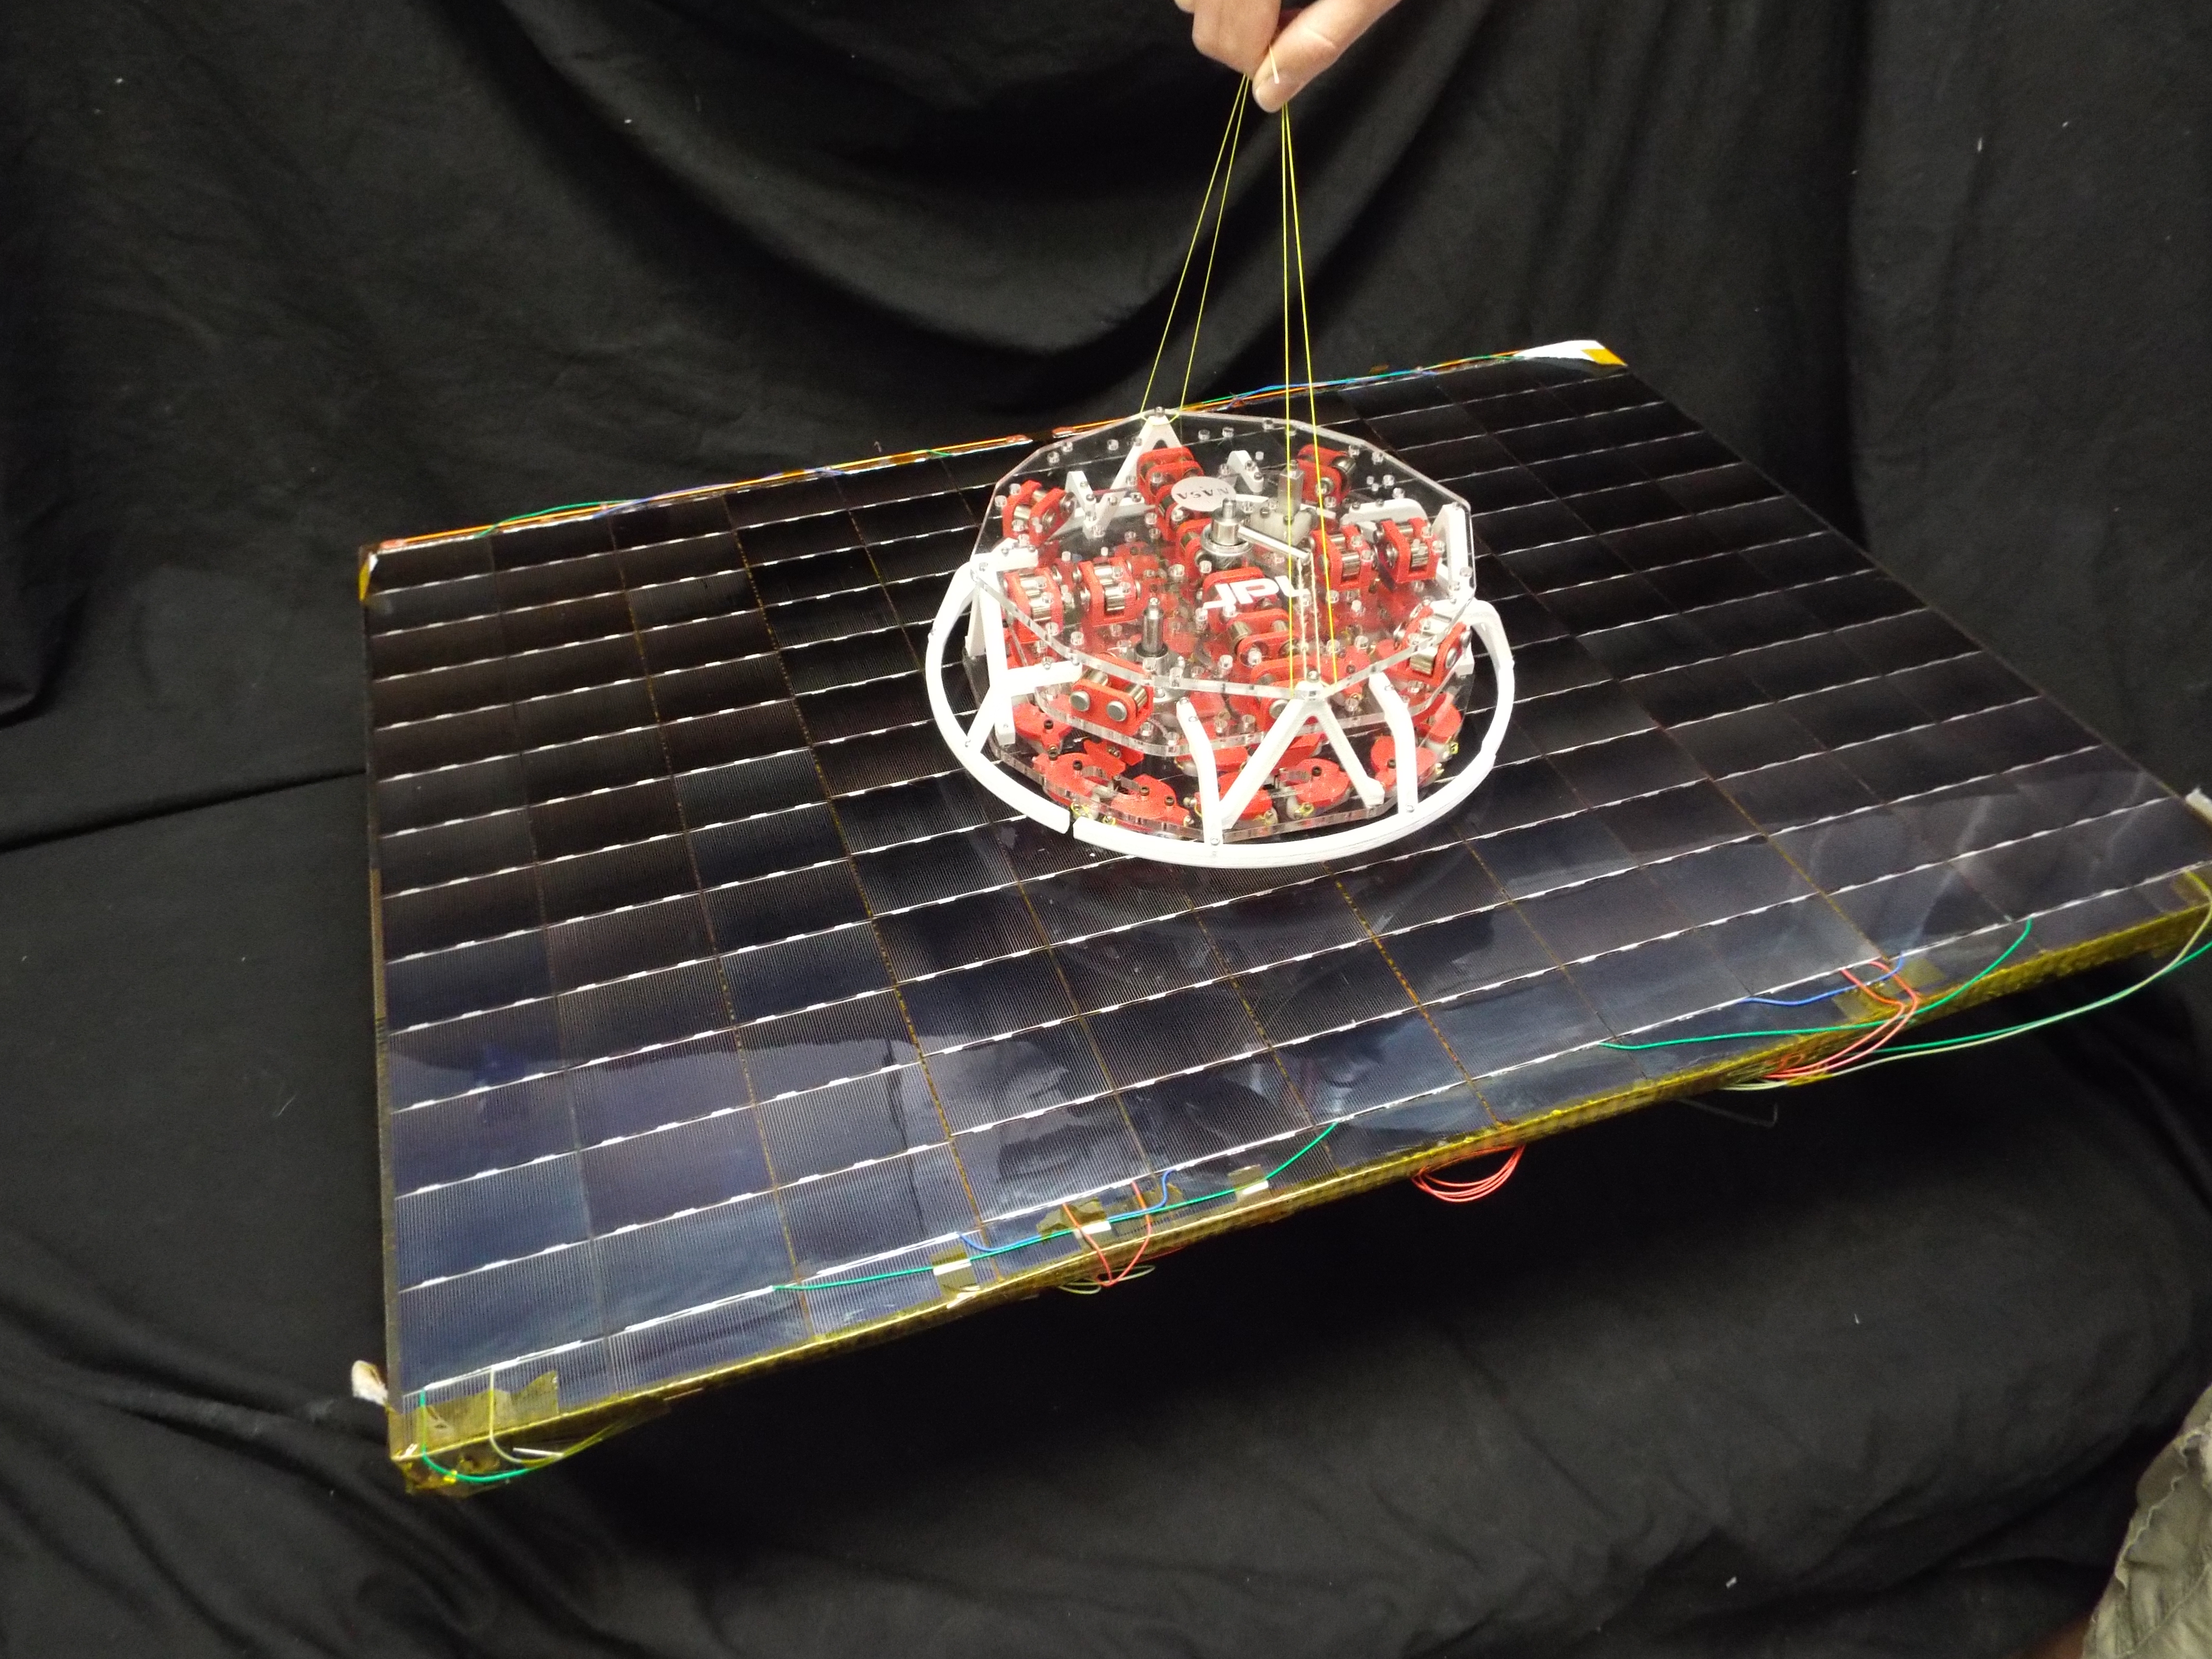

Gecko Adhesives

Scientists at NASA’s Jet Propulsion Laboratory have developed a tool for grappling non-cooperative objects that incorporates gecko-like adhesives. The adhesives are reusable and can be turned on and off.

NASA manages the Flight Opportunities manifest, matching payloads with flights, and will pay for payload integration and the flight costs for the selected payloads. No funds are provided for the development of these payloads.

The Flight Opportunities Program, part of NASA’s Space Technology Mission Directorate, is managed at NASA’s Armstrong Flight Research Center at Edwards, California. NASA’s Ames Research Center at Moffett Field, California, manages the solicitation and selection of technologies to be tested and demonstrated on commercial flight vehicles.

Credit: NASA/JPL-Caltech